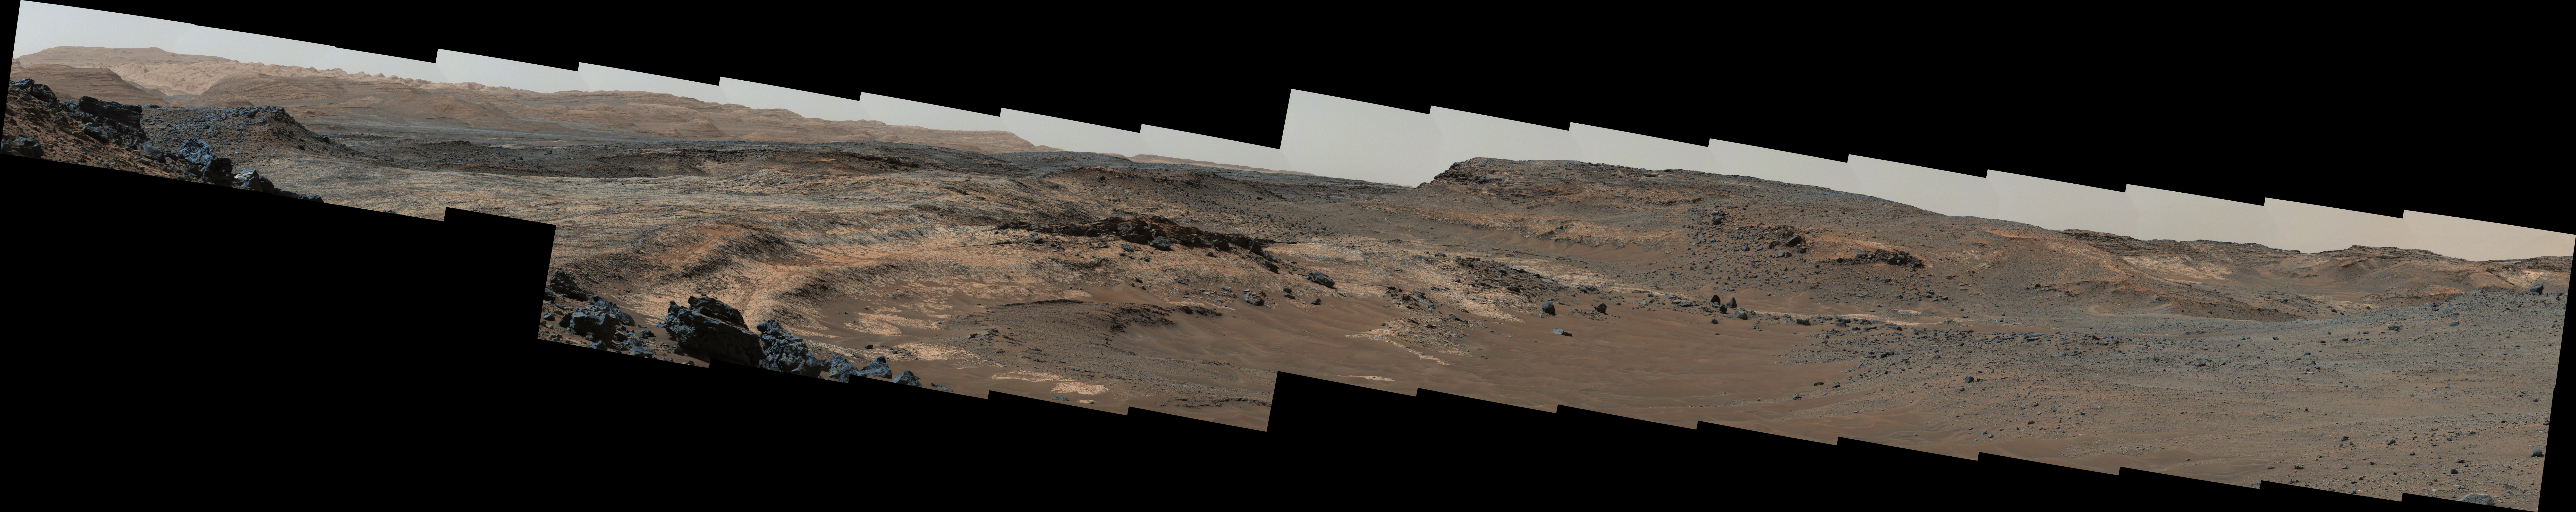

Diverse Terrain Types on Mount Sharp, Mars

Figure 1

A sweeping panorama combining 33 telephoto images into one Martian vista presents details of several types of terrain visible on Mount Sharp from a location along the route of NASA’s Curiosity Mars rover.

The rover’s Mast Camera (Mastcam) recorded the component images with its right-eye camera on April 10, 2015, during the 952nd Martian day, or sol, of Curiosity’s work on Mars, before that sol’s drive. The panorama spans from south-southeast, at left, to west-southwest. The color has been approximately white-balanced to resemble how the scene would appear under daytime lighting conditions on Earth.

Higher elevations on Mount Sharp are visible at left, including the jagged skyline to the right of a 100-meter scale bar overlaid on the image. (One hundred meters is about 328 feet.) The 2-meter (7-foot) scale bar near the center of the scene is on an exposure of pale mudstone within Mount Sharp’s basal geological unit, the Murray formation, and nearby darker rocks. The 3-meter (10-foot) scale bar farther to the right is at the base of a rise called “Gray Wolf Peak.” “Logan Pass,” a science destination for the rover, is at a dip on the horizon near the right edge of the panorama.

Figure 1 is an annotated version of this panorama. A map of this area, showing the rover’s location at the time of this observation, is at PIA19399.

Another Mastcam panorama taken on Sol 957 (April 16, 2015) after an additional 154 meters (505 feet) of generally southwestward driving shows more detail of the Logan Pass area toward the right end of this panorama, at PIA19398.

Photojournal Note: This panorama may also be viewed at http://mars.nasa.gov/msl/multimedia/deepzoom/PIA19397.

Malin Space Science Systems, San Diego, built and operates the rover’s Mastcam. NASA’s Jet Propulsion Laboratory, a division of the California Institute of Technology, Pasadena, manages the Mars Science Laboratory Project for NASA’s Science Mission Directorate, Washington. JPL designed and built the project’s Curiosity rover.

Credit: NASA/JPL-Caltech/MSSS